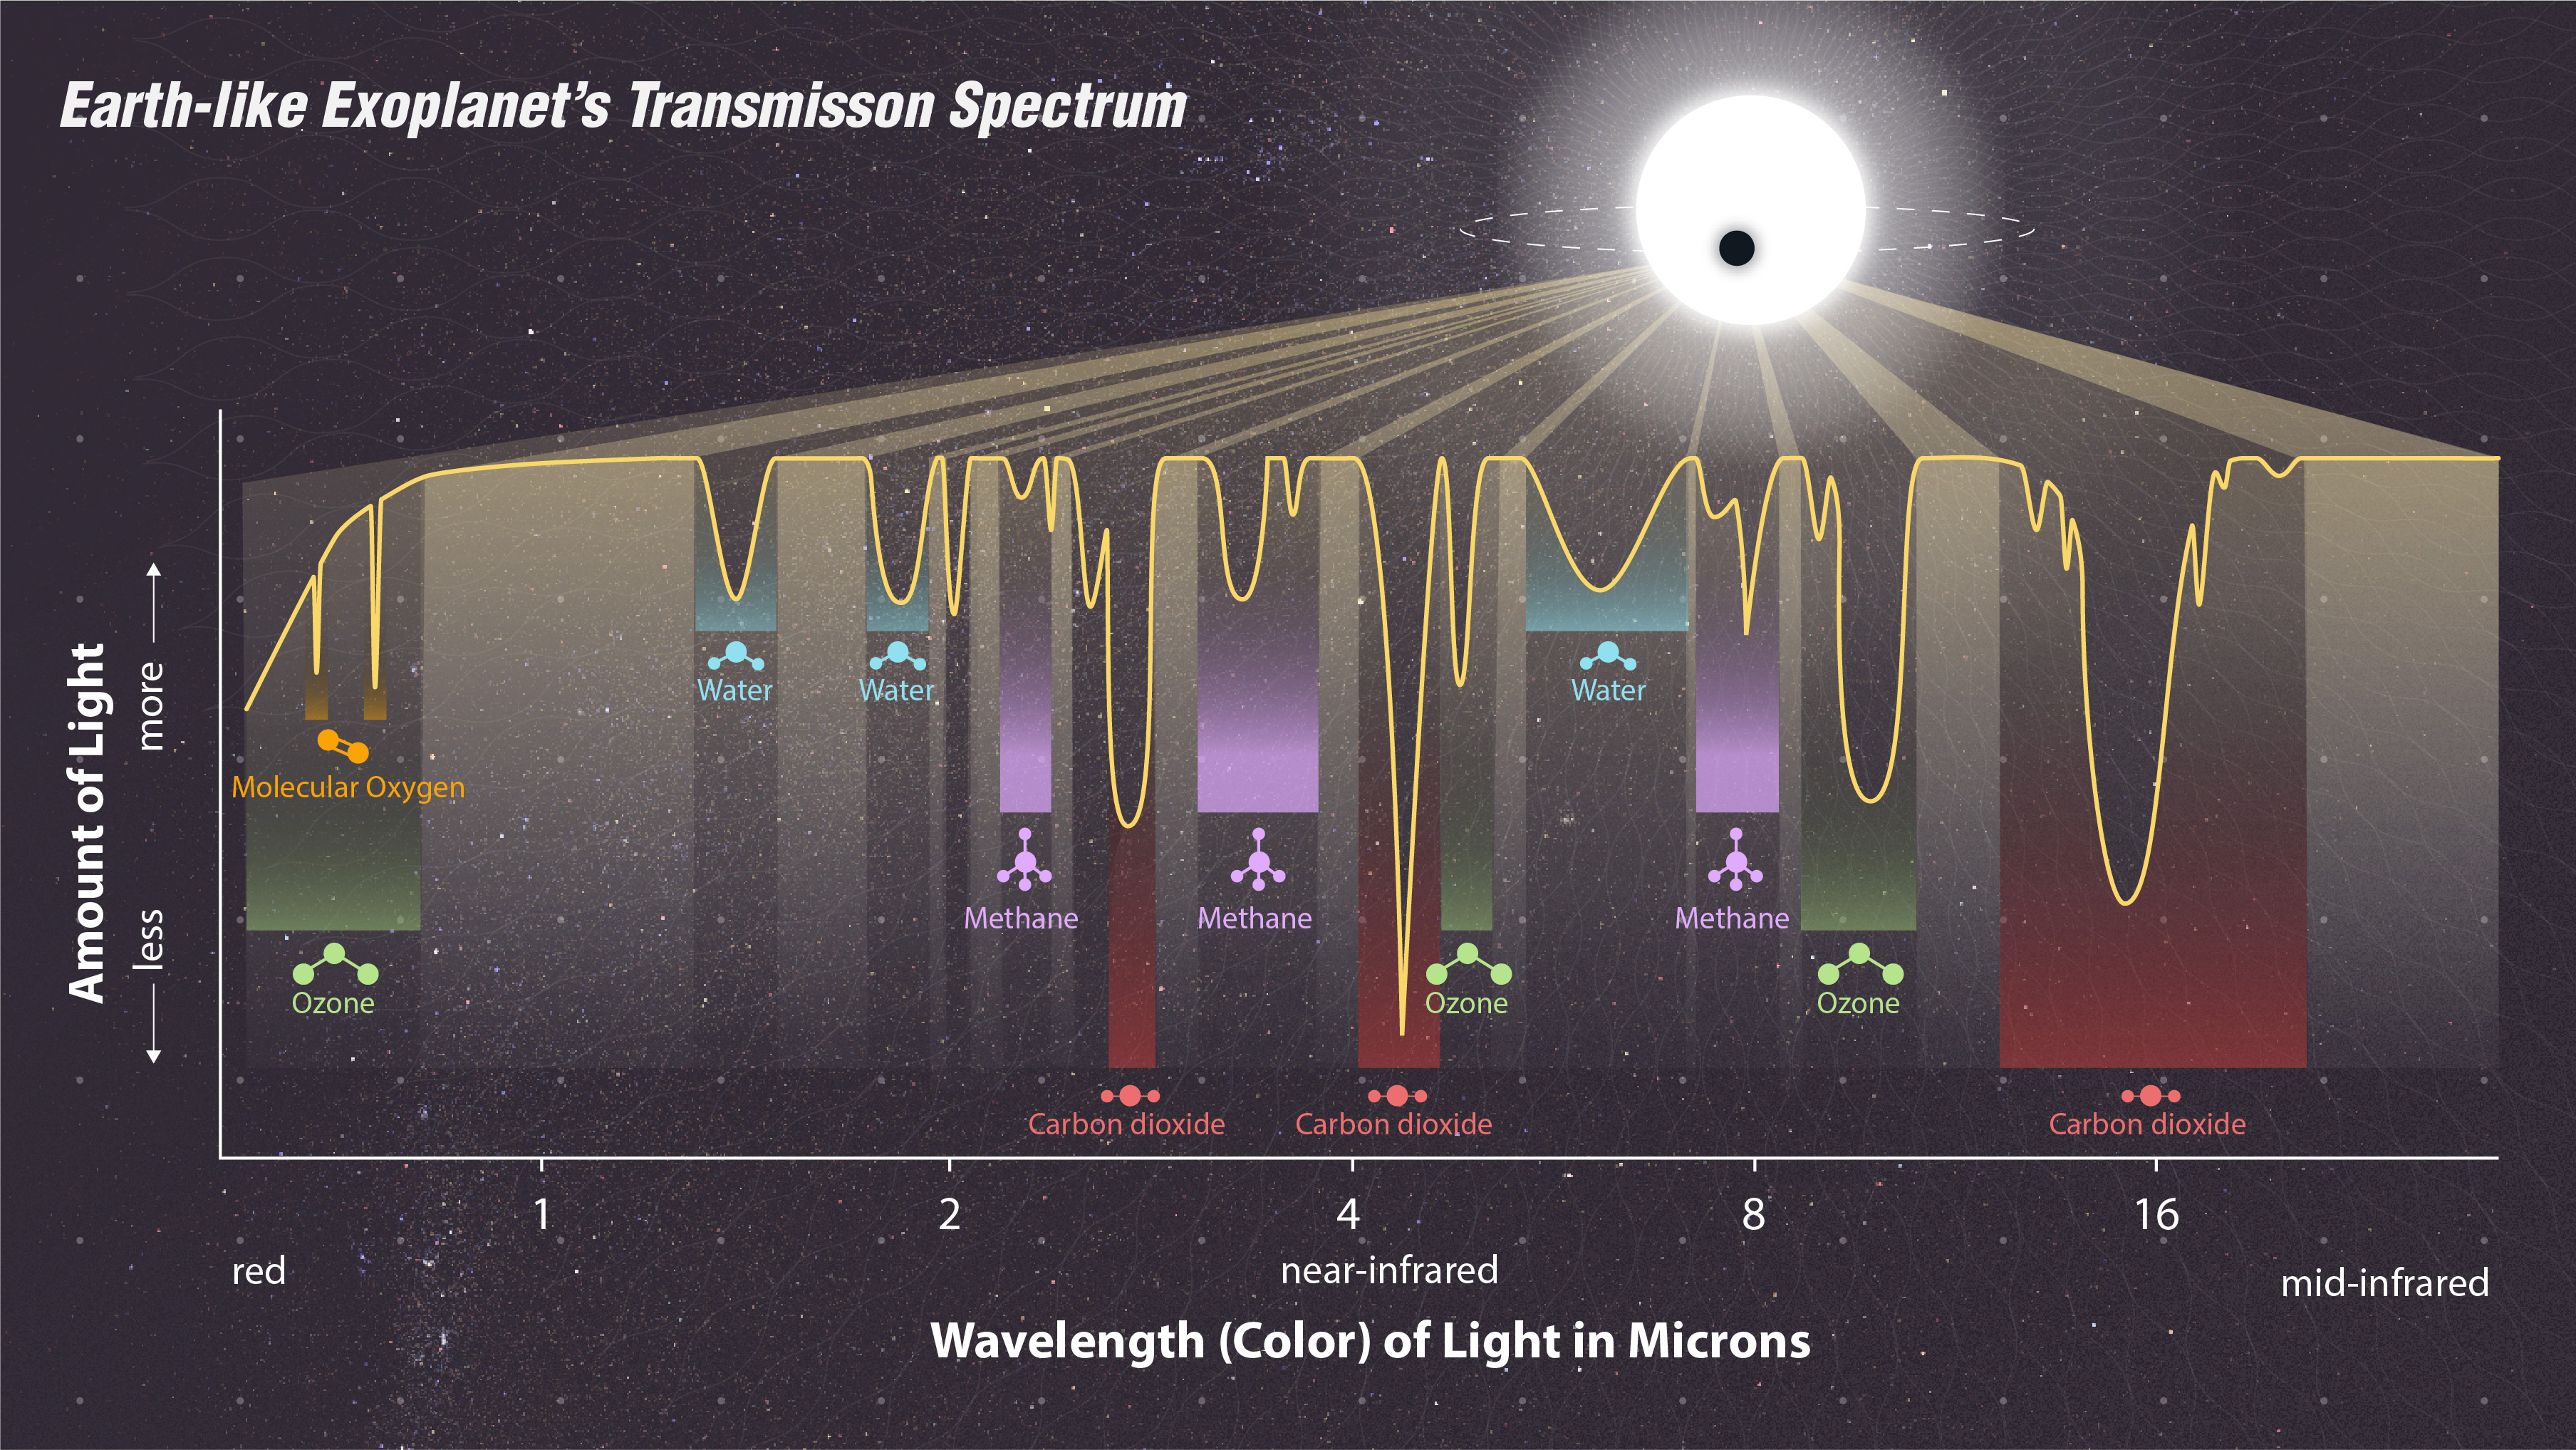

Reading an Earth-like Exoplanet’s Transmission Spectrum

This is a transmission spectrum of an Earth-like exoplanet. The graph, based on a simulation, shows what starlight looks like as it passes through the atmosphere of an Earth-like exoplanet. As the exoplanet moves in front of the star, some of the starlight is absorbed by the gas in that exoplanet’s atmosphere and some is transmitted through it. Each element or molecule in the atmosphere’s gas absorbs light at a very specific pattern of wavelengths. This creates a spectrum with dips that show where the wavelengths of light are absorbed, as seen in the graph. Each dip is like a “signature” of that element or molecule.

If you recognize the signature of that element or molecule, you know it exists in the exoplanet atmosphere’s gas and can tell what the atmosphere is made of. This transmission spectrum of an Earth-like planet’s atmosphere shows wavelengths of starlight that molecules like the oxygen that we breathe, ozone, water, carbon dioxide, and methane absorb.

NASA’s James Webb Space Telescope will be able to detect some of the most prominent absorption features of certain gas molecules. Even these features will be extremely faint. The more light Webb gathers while looking at the passing planet’s atmosphere, the more confidently scientists can identify these features.

Credit: Image: NASA, ESA, CSA, STScI, Joseph Olmsted (STScI)